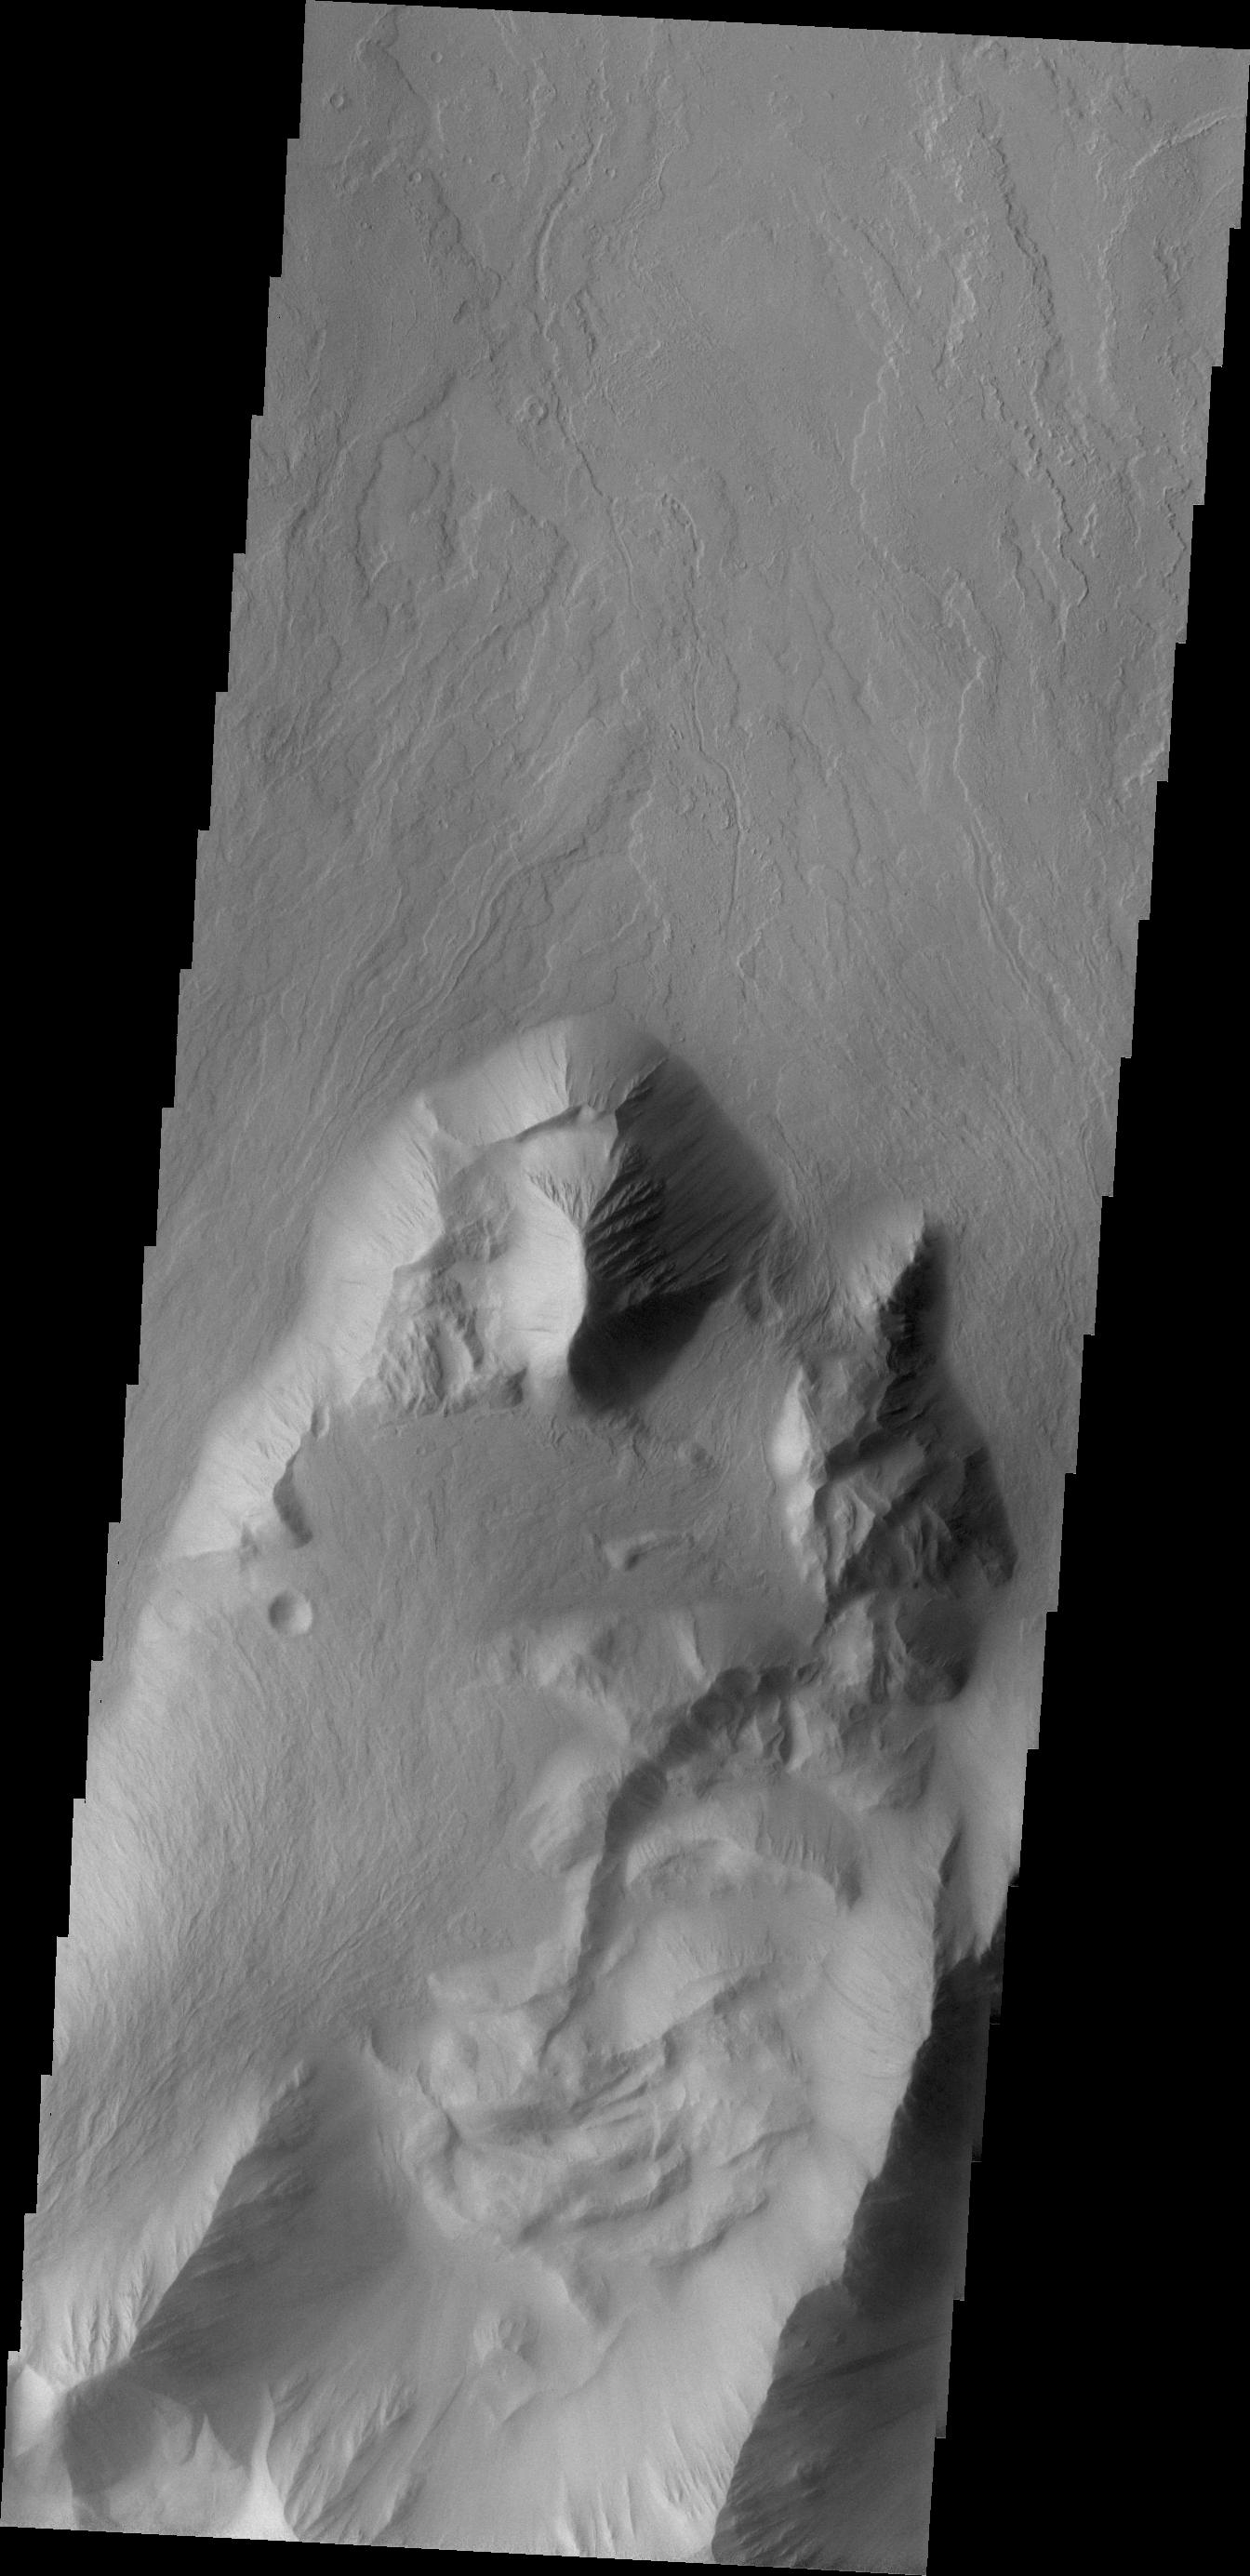

Olympus Mons

This VIS image shows lava flows which have plunged over the steep escarpment marking the edge of Olympus Mons into the surrounding plains.

Credit: NASA/JPL/ASU